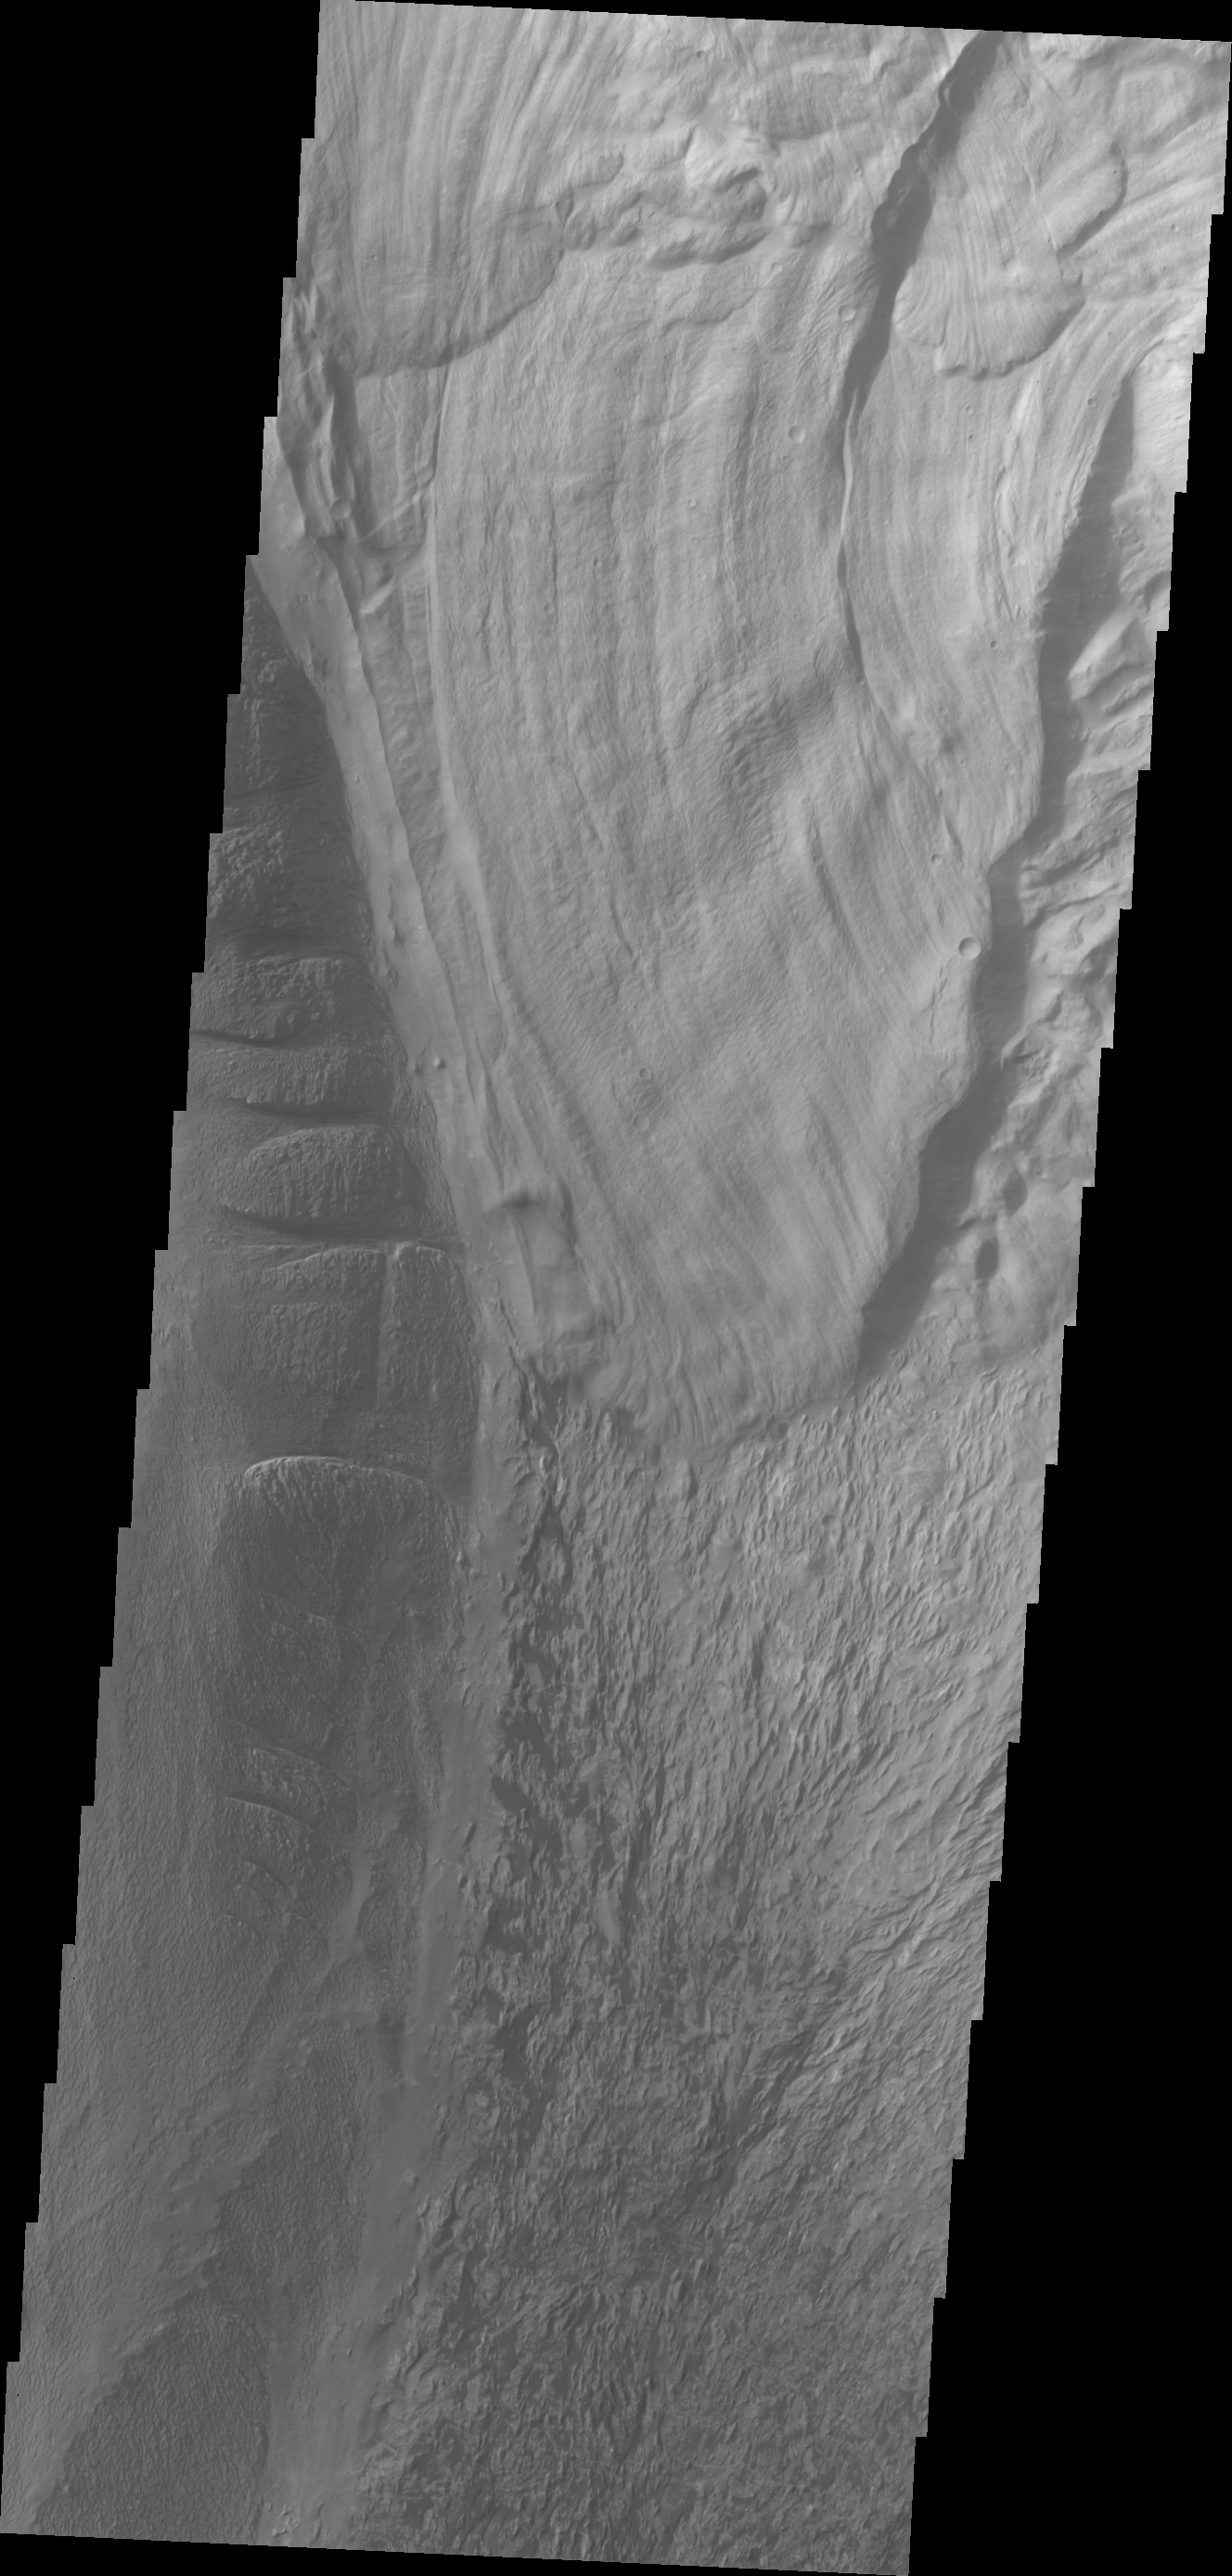

Ophir Chasma

This VIS image shows a landslide deposit in Ophir Chasma.

Credit: NASA/JPL/ASU